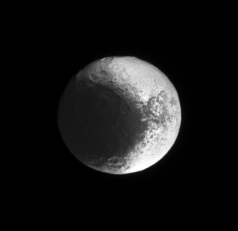

Brightside in View

The Cassini spacecraft continues to image terrain on Iapetus that is progressively eastward of the terrain it has previously seen illuminated by sunlight.

The region seen here was imaged in reflected light from Saturn at excellent resolution in the close flyby on New Year’s Eve 2004 (see PIA06168).

This view looks toward the equator of Iapetus (1,468 kilometers, or 912 miles across) on the moon’s Saturn-facing side. North is up and rotated 11 degrees to the right.

The image was taken in visible green light with the Cassini spacecraft narrow-angle camera on Nov. 27, 2006 at a distance of approximately 2 million kilometers (1.2 million miles) from Iapetus. Image scale is 12 kilometers (7 miles) per pixel.

The Cassini-Huygens mission is a cooperative project of NASA, the European Space Agency and the Italian Space Agency. The Jet Propulsion Laboratory, a division of the California Institute of Technology in Pasadena, manages the mission for NASA’s Science Mission Directorate, Washington, D.C. The Cassini orbiter and its two onboard cameras were designed, developed and assembled at JPL. The imaging operations center is based at the Space Science Institute in Boulder, Colo.

Credit: NASA/JPL/Space Science Institute